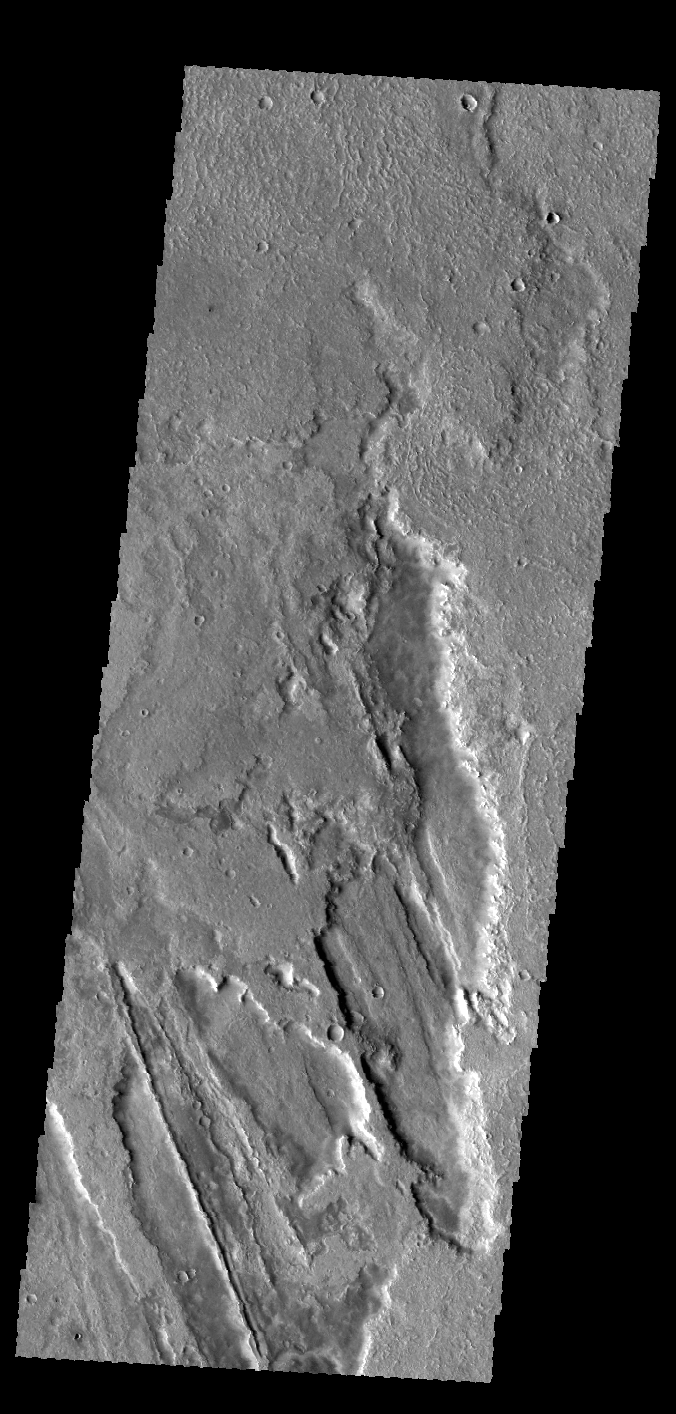

Daedalia Planum

The lava flows in this VIS image are part of Daedalia Planum, a huge lava field that originates from Arsia Mons.

Credit: NASA/JPL-Caltech/ASU